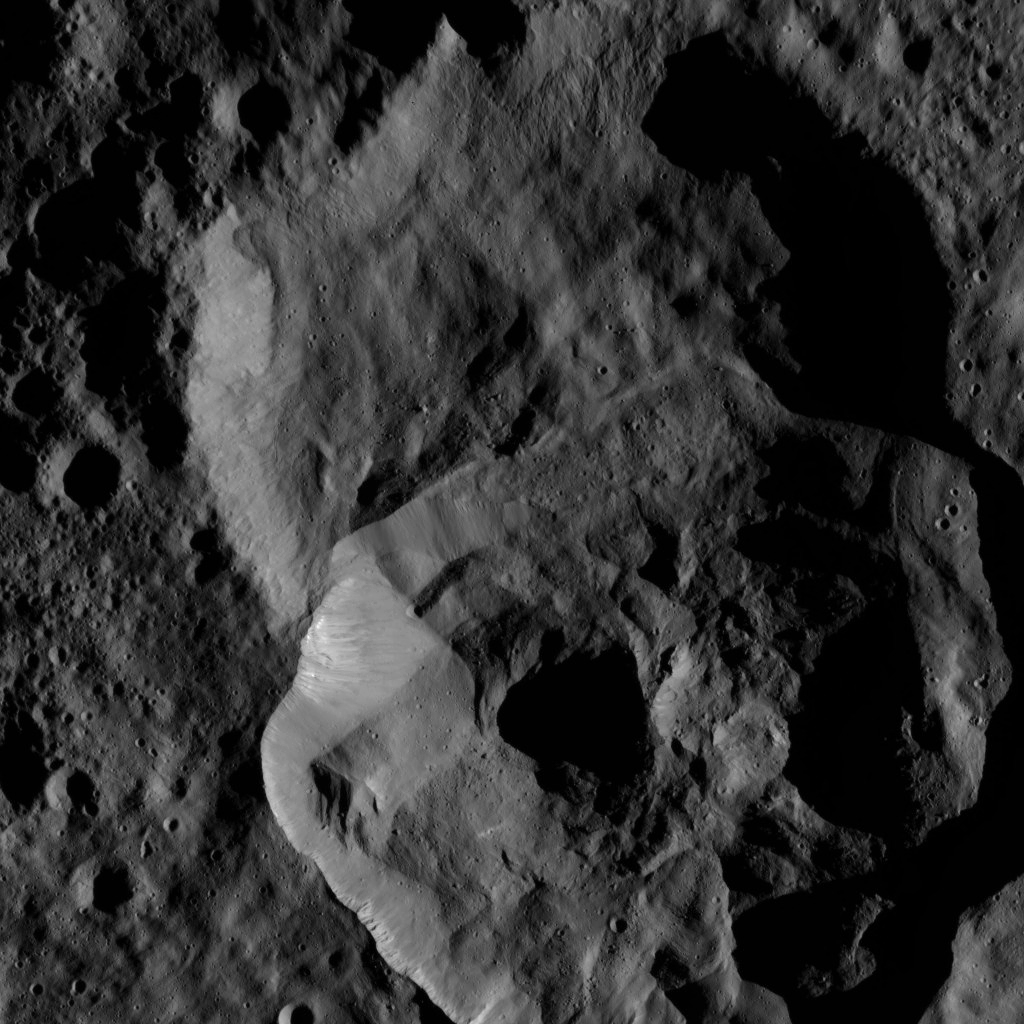

Dawn LAMO Image 135

This image shows a double impact feature at high northern latitudes on Ceres, just south of the large crater named Ghanan.

NASA’s Dawn spacecraft took this image on Feb. 4, 2016, from its low-altitude mapping orbit, at a distance of about 240 miles (385 kilometers) above the surface. The image resolution is 120 feet (35 meters) per pixel.

Dawn’s mission is managed by JPL for NASA’s Science Mission Directorate in Washington. Dawn is a project of the directorate’s Discovery Program, managed by NASA’s Marshall Space Flight Center in Huntsville, Alabama. UCLA is responsible for overall Dawn mission science. Orbital ATK, Inc., in Dulles, Virginia, designed and built the spacecraft. The German Aerospace Center, the Max Planck Institute for Solar System Research, the Italian Space Agency and the Italian National Astrophysical Institute are international partners on the mission team.

Credit: NASA/JPL-Caltech/UCLA/MPS/DLR/IDA